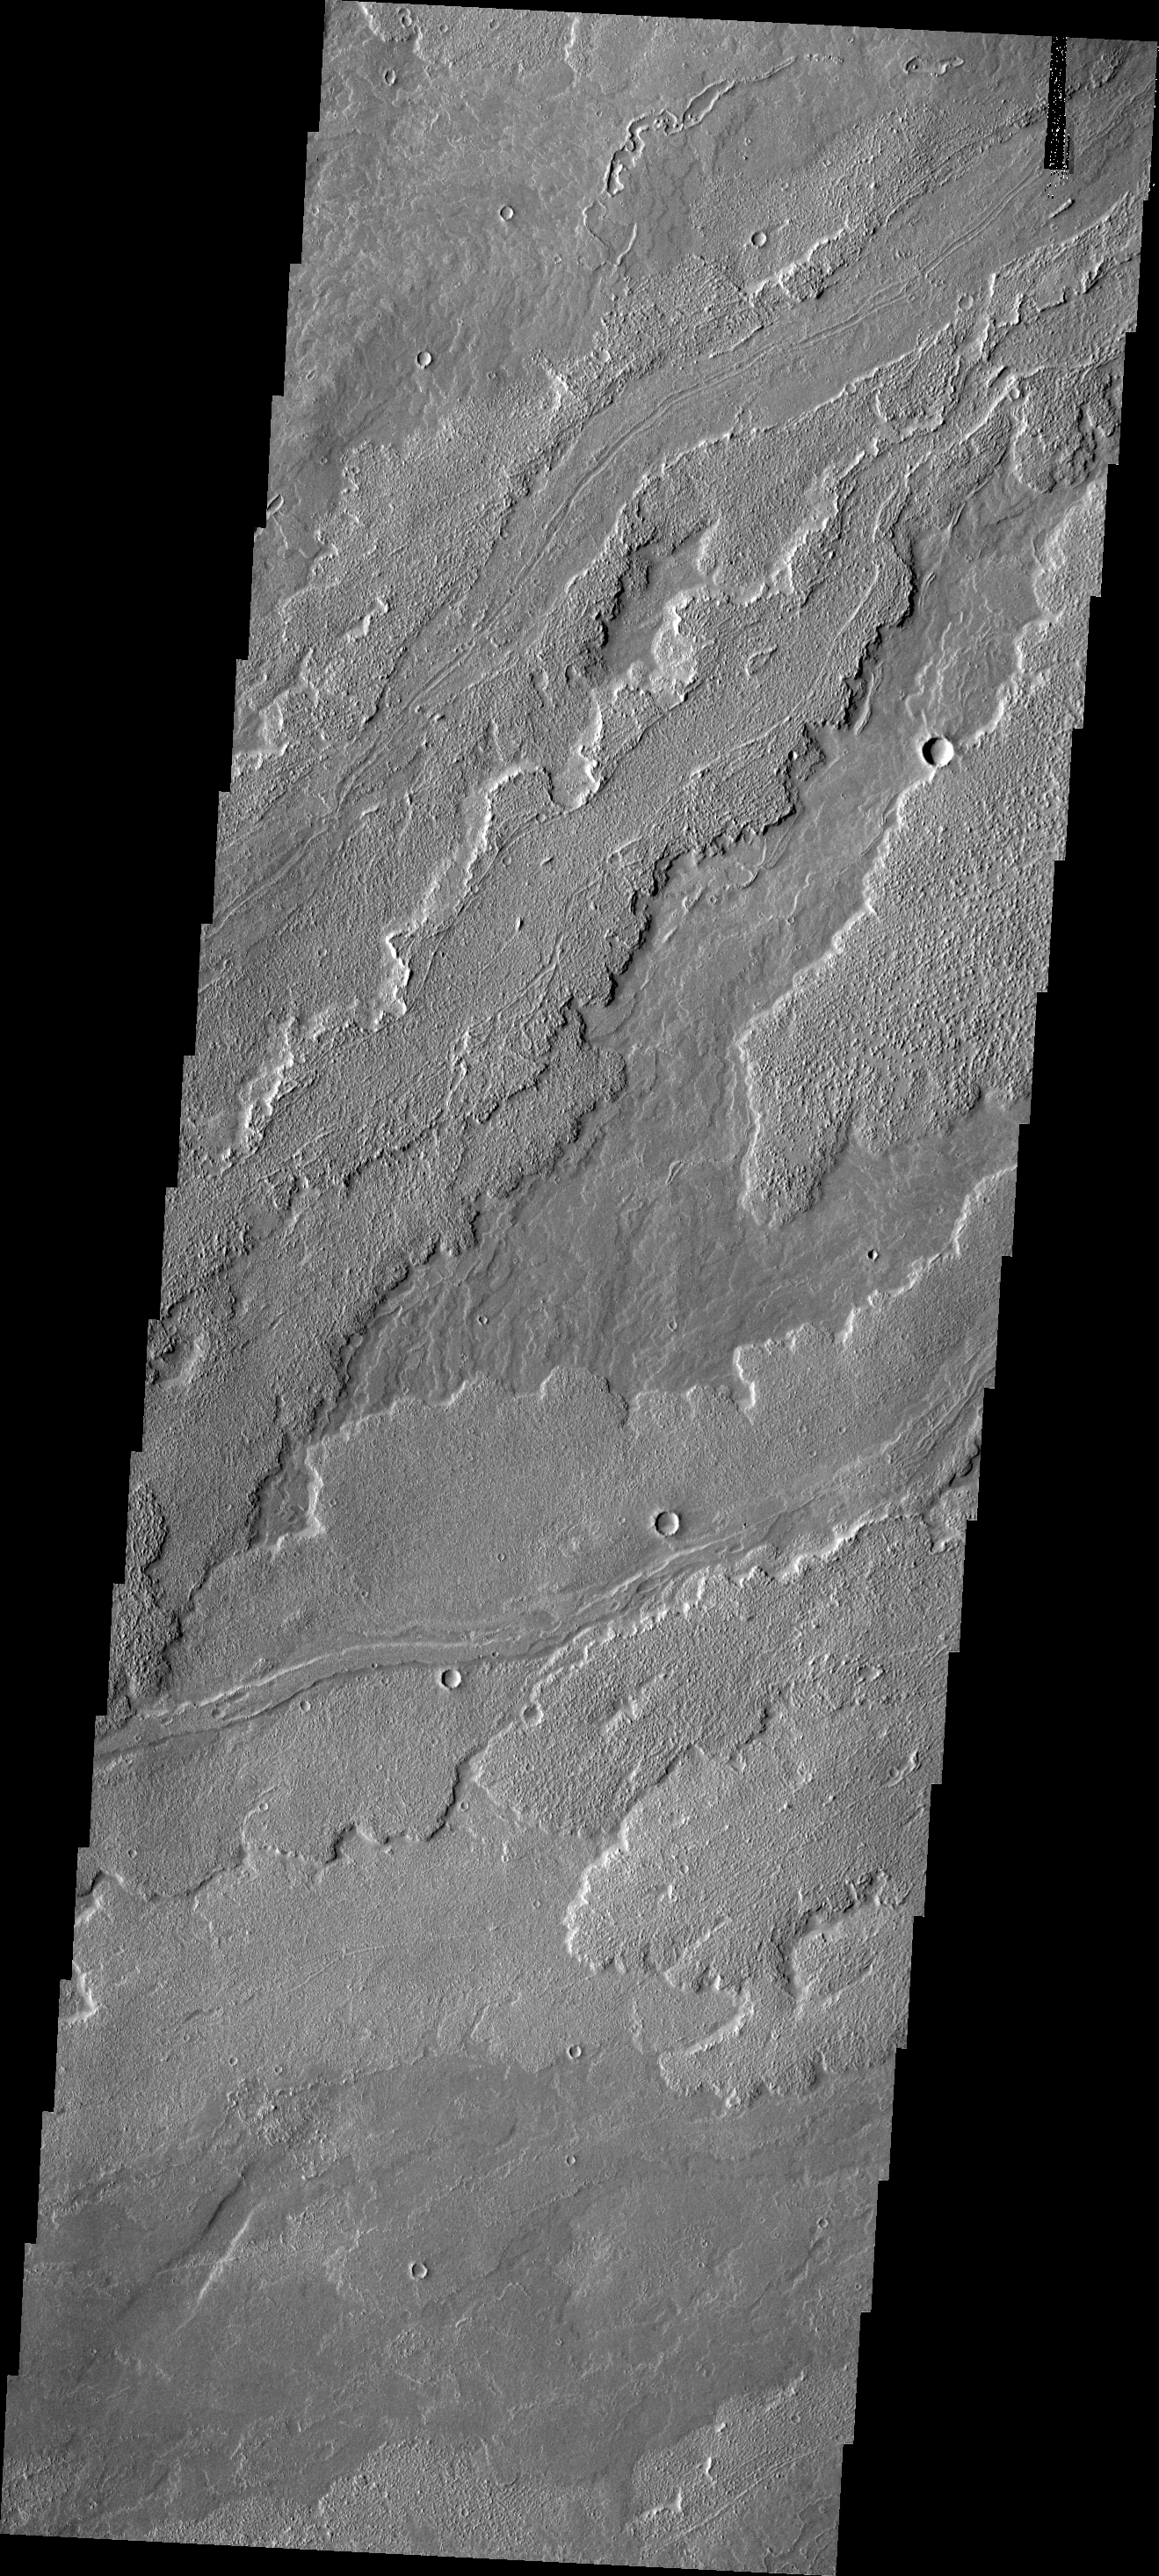

Arsia Mons Lava

The lava flows in this VIS image originated at Arsia Mons, one of the large Tharsis volcanoes.

Image information: VIS instrument. Latitude -18.7N, Longitude 233.3E. 18 meter/pixel resolution.

Please see the THEMIS Data Citation Note for details on crediting THEMIS images.

Note: this THEMIS visual image has not been radiometrically nor geometrically calibrated for this preliminary release. An empirical correction has been performed to remove instrumental effects. A linear shift has been applied in the cross-track and down-track direction to approximate spacecraft and planetary motion. Fully calibrated and geometrically projected images will be released through the Planetary Data System in accordance with Project policies at a later time.

NASA’s Jet Propulsion Laboratory manages the 2001 Mars Odyssey mission for NASA’s Office of Space Science, Washington, D.C. The Thermal Emission Imaging System (THEMIS) was developed by Arizona State University, Tempe, in collaboration with Raytheon Santa Barbara Remote Sensing. The THEMIS investigation is led by Dr. Philip Christensen at Arizona State University. Lockheed Martin Astronautics, Denver, is the prime contractor for the Odyssey project, and developed and built the orbiter. Mission operations are conducted jointly from Lockheed Martin and from JPL, a division of the California Institute of Technology in Pasadena.

Credit: NASA/JPL/ASU